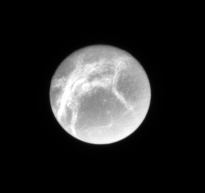

Cracked Marble

The Cassini spacecraft looks toward the bright linea — geologically fresh-looking, icy canyons — on Dione.

This view looks toward the trailing hemisphere of Dione (1126 kilometers, or 700 miles across). North is up.

The image was taken in visible light with the Cassini spacecraft narrow-angle camera on Sept. 2, 2007. The view was acquired at a distance of approximately 1.9 million kilometers (1.2 million miles) from Dione and at a Sun-Dione-spacecraft, or phase, angle of 9 degrees. Image scale is 11 kilometers (7 miles) per pixel.

The Cassini-Huygens mission is a cooperative project of NASA, the European Space Agency and the Italian Space Agency. The Jet Propulsion Laboratory, a division of the California Institute of Technology in Pasadena, manages the mission for NASA’s Science Mission Directorate, Washington, D.C. The Cassini orbiter and its two onboard cameras were designed, developed and assembled at JPL. The imaging operations center is based at the Space Science Institute in Boulder, Colo.

Credit: NASA/JPL/Space Science Institute